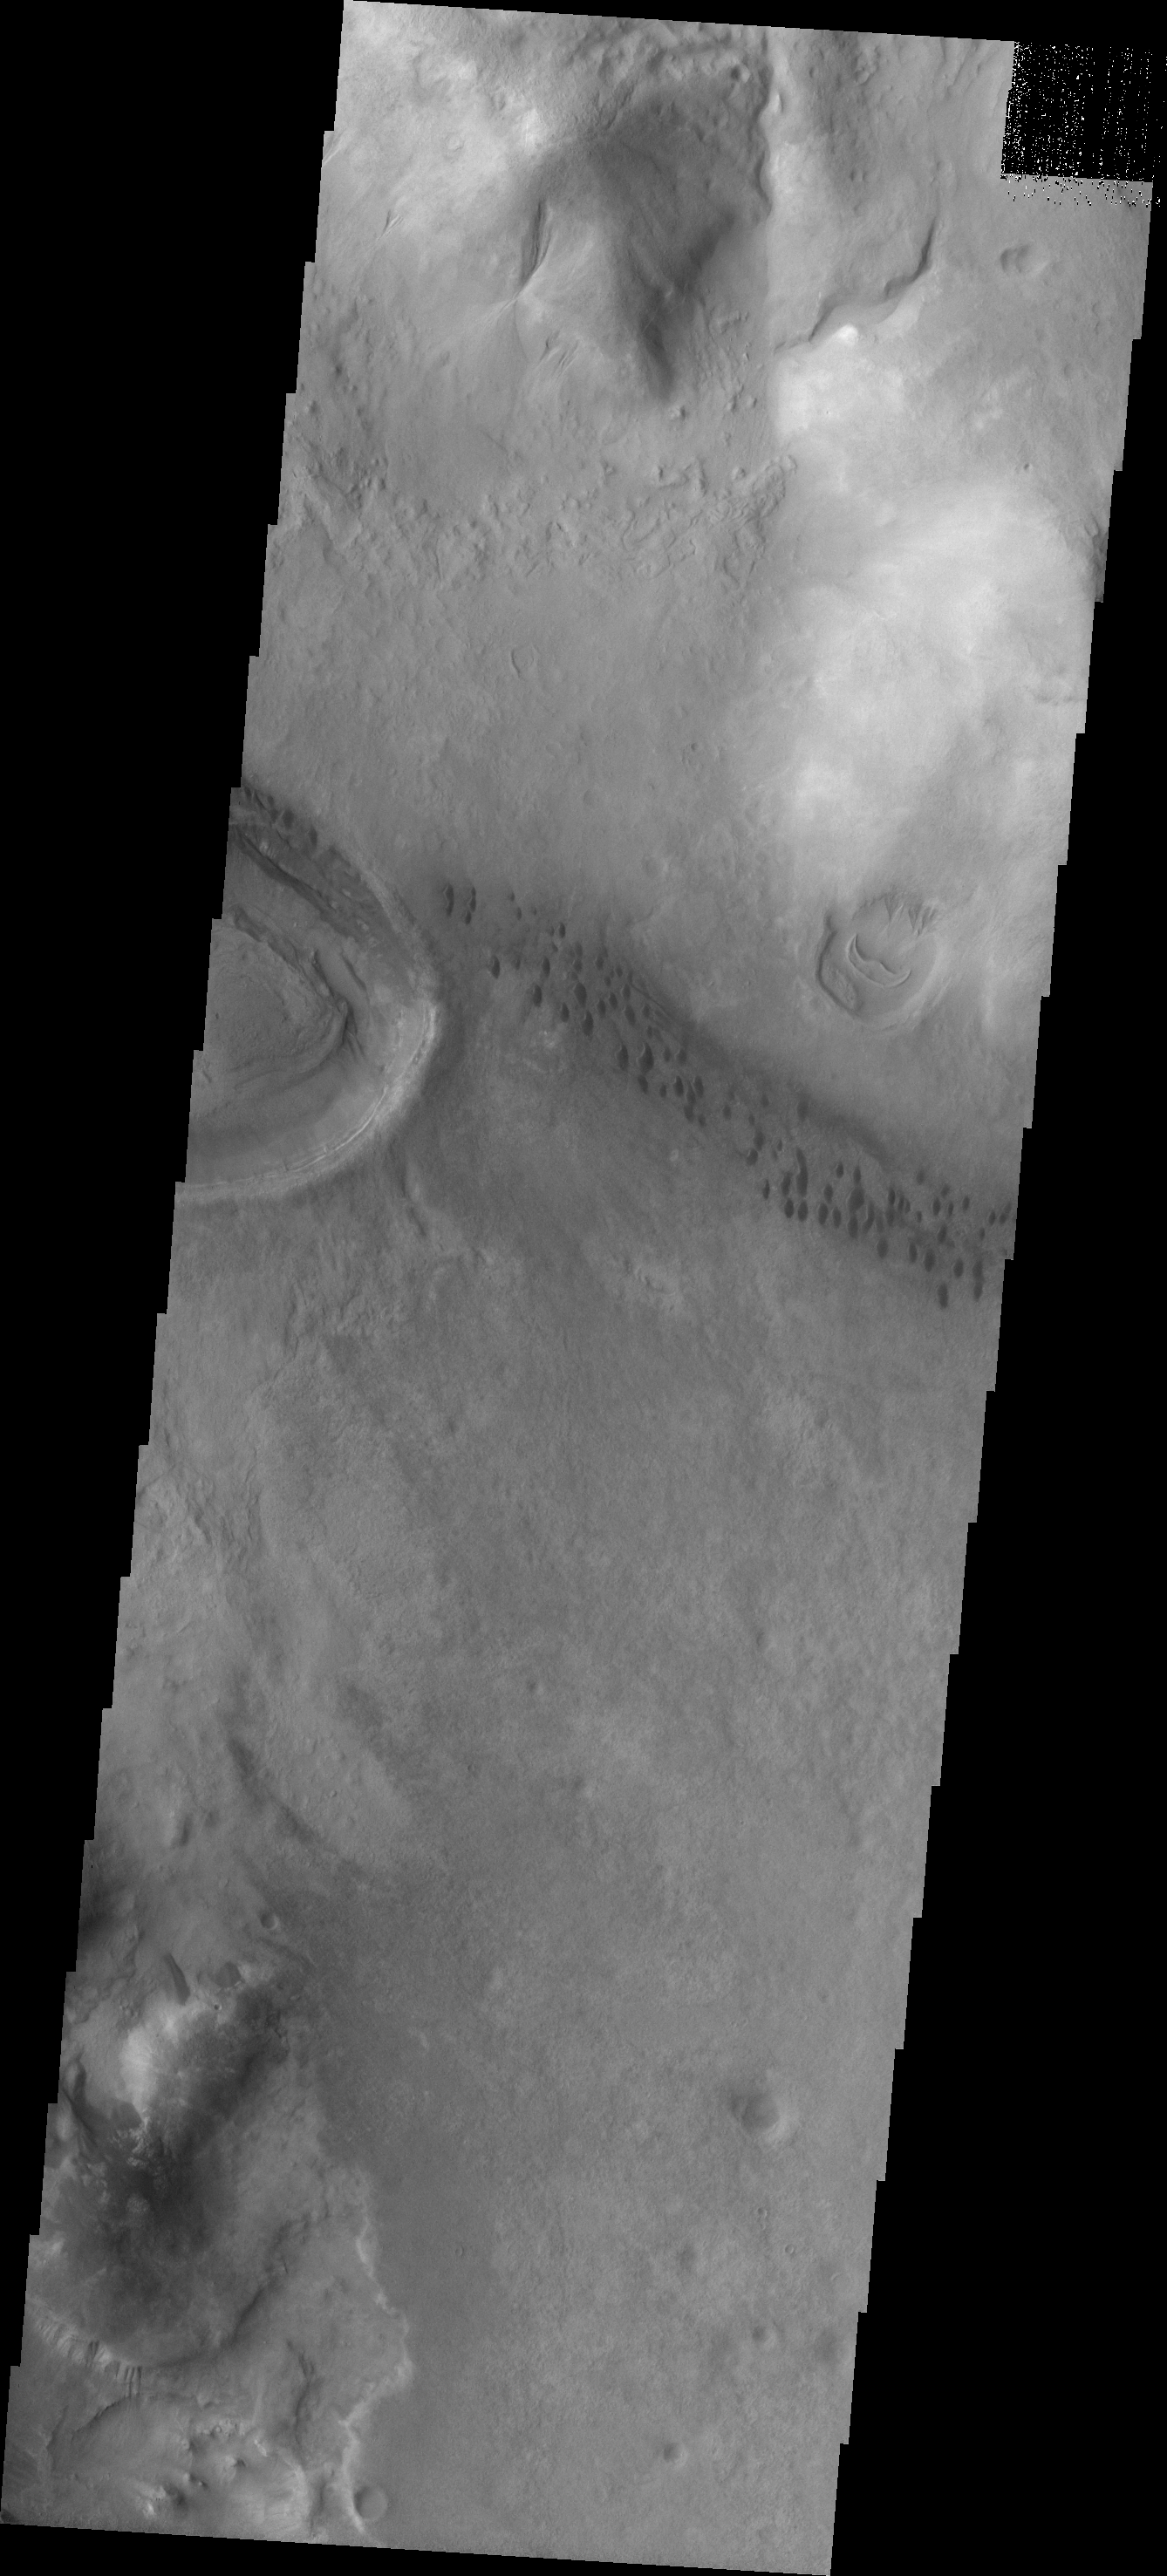

Argyre Dunes

The string of individual dark dunes visible in this image are located in the Neredum Montes region of the Argyre Basin.

Image information: VIS instrument. Latitude -39.9N, Longitude 311.9E. 17 meter/pixel resolution.

Please see the THEMIS Data Citation Note for details on crediting THEMIS images.

Note: this THEMIS visual image has not been radiometrically nor geometrically calibrated for this preliminary release. An empirical correction has been performed to remove instrumental effects. A linear shift has been applied in the cross-track and down-track direction to approximate spacecraft and planetary motion. Fully calibrated and geometrically projected images will be released through the Planetary Data System in accordance with Project policies at a later time.

NASA’s Jet Propulsion Laboratory manages the 2001 Mars Odyssey mission for NASA’s Office of Space Science, Washington, D.C. The Thermal Emission Imaging System (THEMIS) was developed by Arizona State University, Tempe, in collaboration with Raytheon Santa Barbara Remote Sensing. The THEMIS investigation is led by Dr. Philip Christensen at Arizona State University. Lockheed Martin Astronautics, Denver, is the prime contractor for the Odyssey project, and developed and built the orbiter. Mission operations are conducted jointly from Lockheed Martin and from JPL, a division of the California Institute of Technology in Pasadena.

Credit: NASA/JPL/ASU